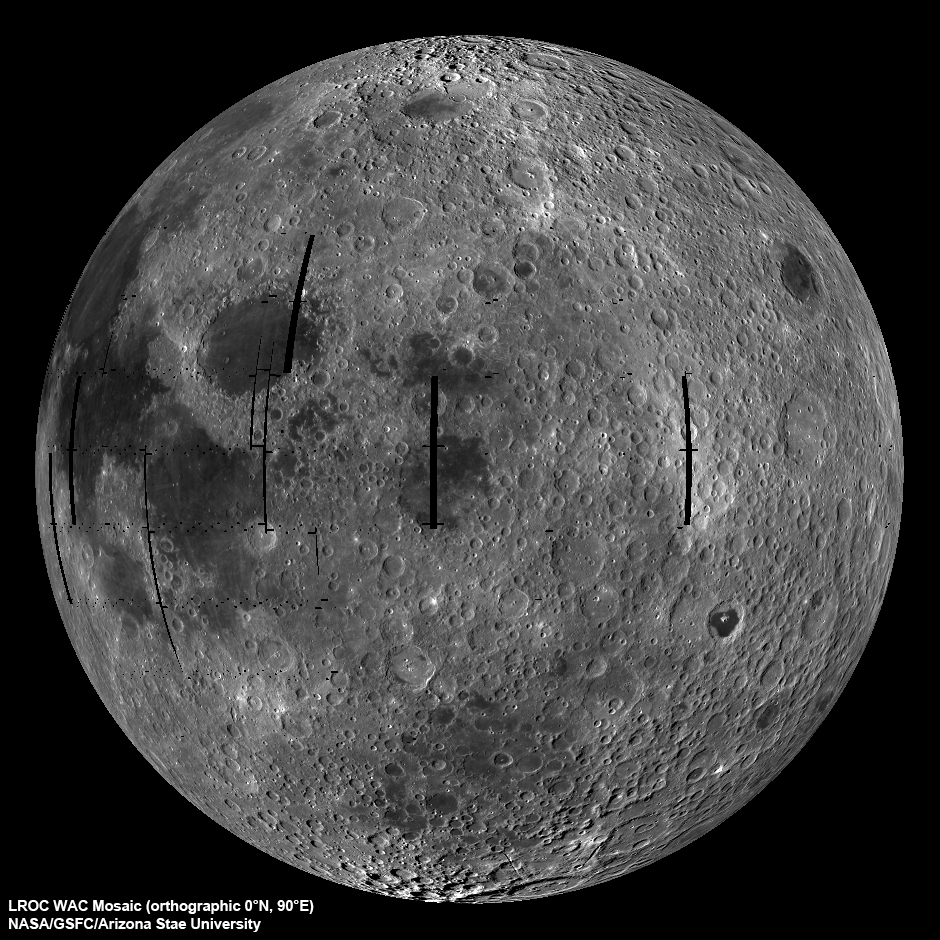

Moon seen from the East

LROC Wide Angle Camera (WAC) view of the Moon seen from 90° east longitude. Half the nearside is visible to the left, and half the farside to the right.

The LROC WAC is a real workhouse and gets little attention, at least so far. Since the WAC is a wide angle camera, it maps nearly the whole Moon over a course of about 4 weeks and the lighting and viewing geometries are complicated. In the first case, the Sun angle at the equator changes about 28°. This change in lighting over a mosaic cycle results in a very different surface brightness where the end of the mosaic meets the beginning. The viewing angle of the WAC changes from straight down at the center to 45° at the edge since the camera’s field-of-view is 90°. The extreme angle at the edges results in geometric distortion and an apparent change in brightness of the surface. Both effects need to be removed to make mosaics and the LROC team has been working on corrections since this Spring. The global mosaic from which this view was produced contains over 3700 WAC images, which translates into a lot of processing! Note that the black “holes” (gores) are the result of LRO slewing off nadir to acquire NAC stereo images. Over the course of the mission these gores will be imaged and the mosaic completed.

NASA’s Goddard Space Flight Center built and manages the mission for the Exploration Systems Mission Directorate at NASA Headquarters in Washington. The Lunar Reconnaissance Orbiter Camera was designed to acquire data for landing site certification and to conduct polar illumination studies and global mapping. Operated by Arizona State University, LROC consists of a pair of narrow-angle cameras (NAC) and a single wide-angle camera (WAC). The mission is expected to return over 70 terabytes of image data.

Credit: NASA/GSFC/Arizona State University